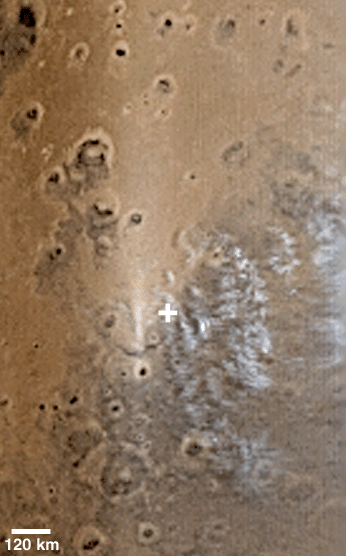

Opportunity’s Clouds

11 May 2004
This composite of 7.5 km (4.7 mi) per pixel daily global images, acquired by the Mars Global Surveyor (MGS) Mars Orbiter Camera (MOC), shows water ice clouds over and to the east (right) of the Mars Exploration Rover (MER-B), Opportunity, landing site in Meridiani Planum. The “+” indicates the location of the rover site. Clouds high in the atmosphere above the Opportunity site have been a common occurrence in the afternoon for the past several weeks. This picture was obtained on 1 May 2004. The scale bar, 120 km (~75 mi), is approximate. North is toward the top/upper right. The bright area to the west (left) of the landing site is sunlight glinting off particles in the atmosphere and on the ground. The sun illuminates the scene from the left.

Credit: NASA/JPL/Malin Space Science Systems